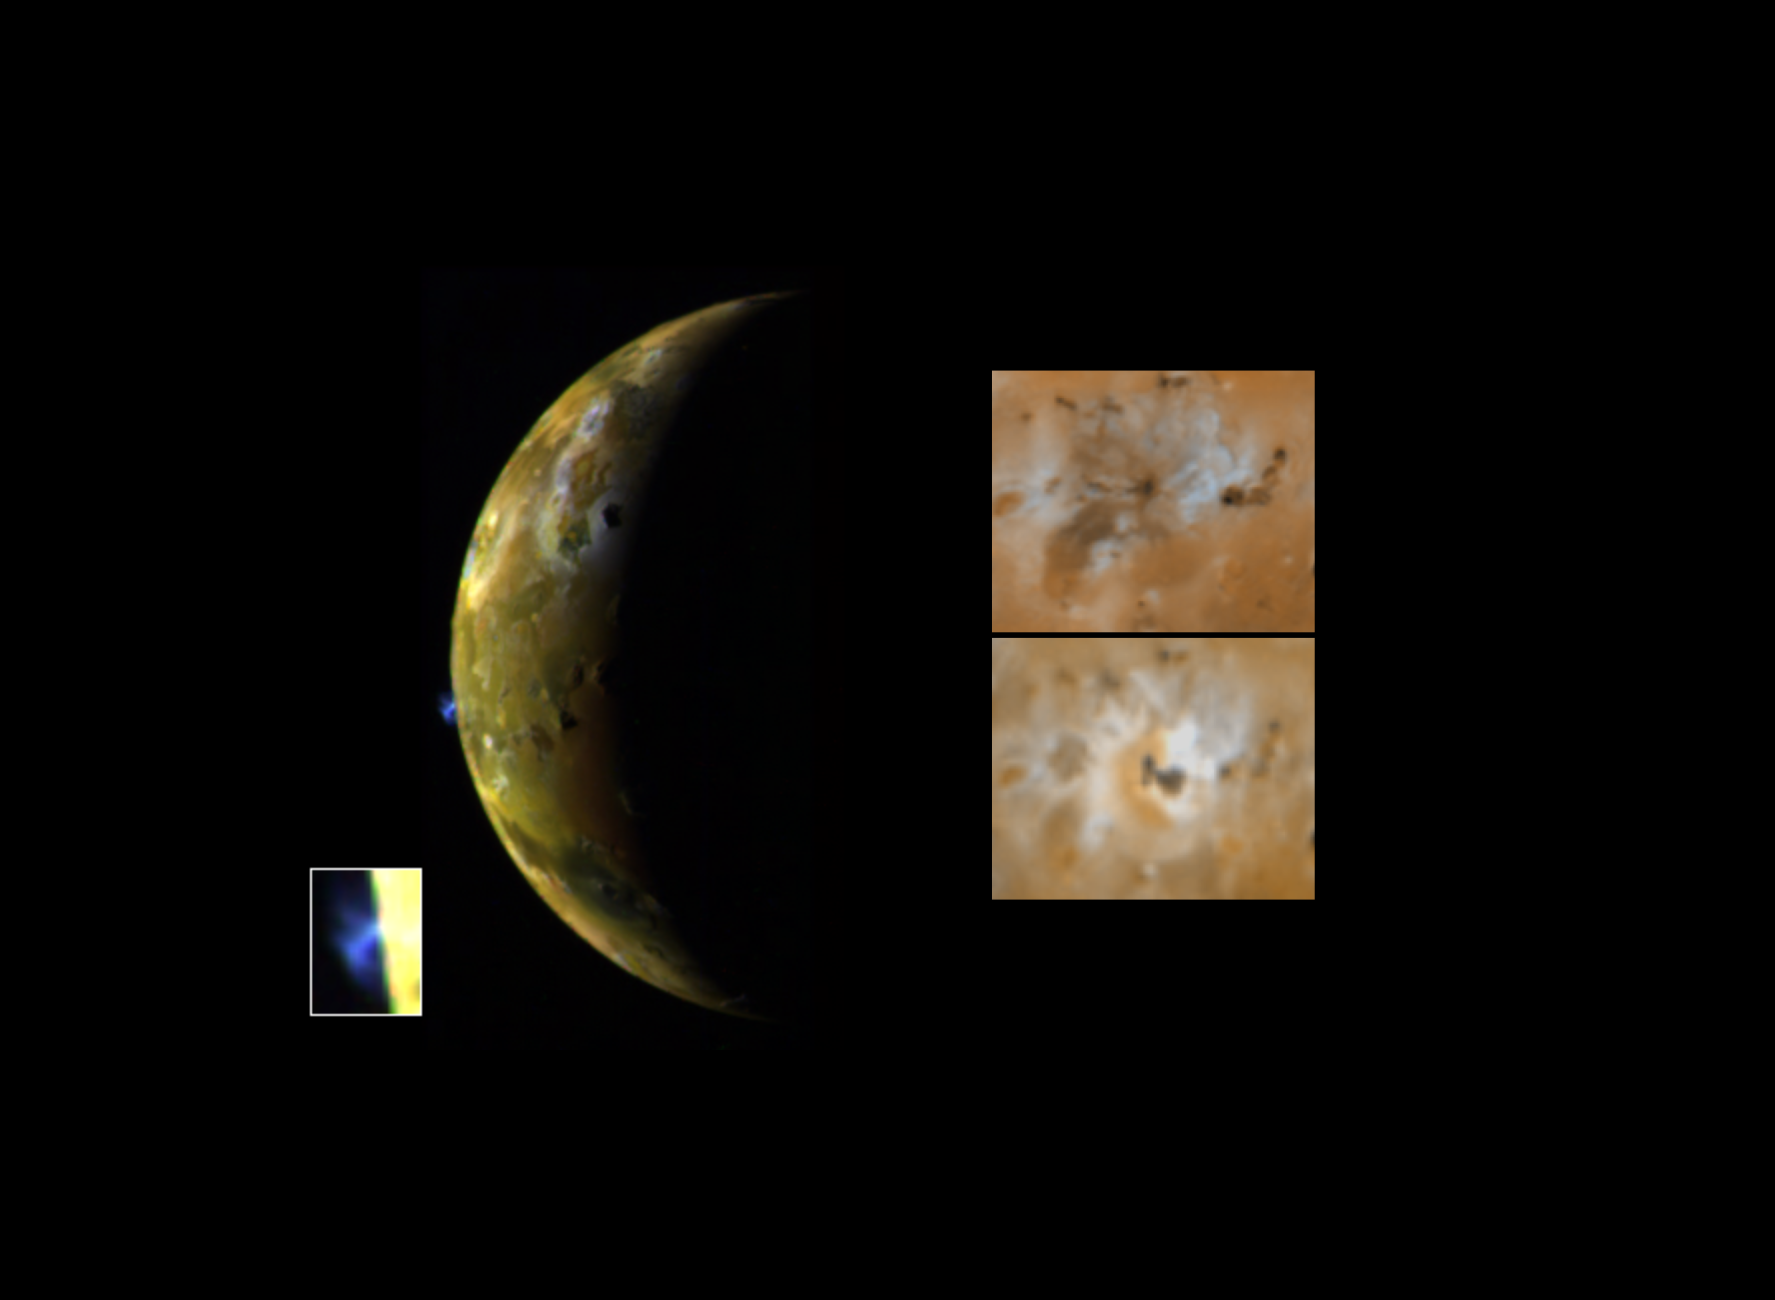

Eruption on Io

This image, taken by NASA’s Galileo spacecraft, shows a new blue-colored volcanic plume extending about 100 kilometers (about 60 miles) into space from Jupiter’s moon Io (see inset at lower left). The blue color of the plume is consistent with the presence of sulfur dioxide gas and ‘snow’ condensing from the gas as the plume expands and cools. Galileo images have also shown that the Ra Patera plume glows in the dark, perhaps due to the fluorescence of sulfur and oxygen ions created by the breaking apart of sulfur dioxide molecules by energetic particles in the Jovian magnetosphere. The images at right show a comparison of changes seen near the volcano Ra Patera since the Voyager spacecraft flybys of 1979 (windows at right show Voyager image at top and Galileo image at bottom). This eruptive plume is an example of a new type of volcanic activity discovered during Voyager’s flyby in 1979, believed to be geyser-like eruptions driven by sulfur dioxide or sulfur gas erupting and freezing in Io’s extremely tenuous atmosphere. Volcanic eruptions on Earth cannot throw materials to such high altitudes. Ra Patera is the site of dramatic surface changes. An area around the volcano of about 40,000 square kilometers, area about the size of New Jersey, has been covered by new volcanic deposits. The image was taken in late June 28, 1996 from a distance of 972,000 kilometers (604,000 miles). The Galileo mission is managed by NASA’s Jet Propulsion Laboratory.

Credit: NASA/JPL